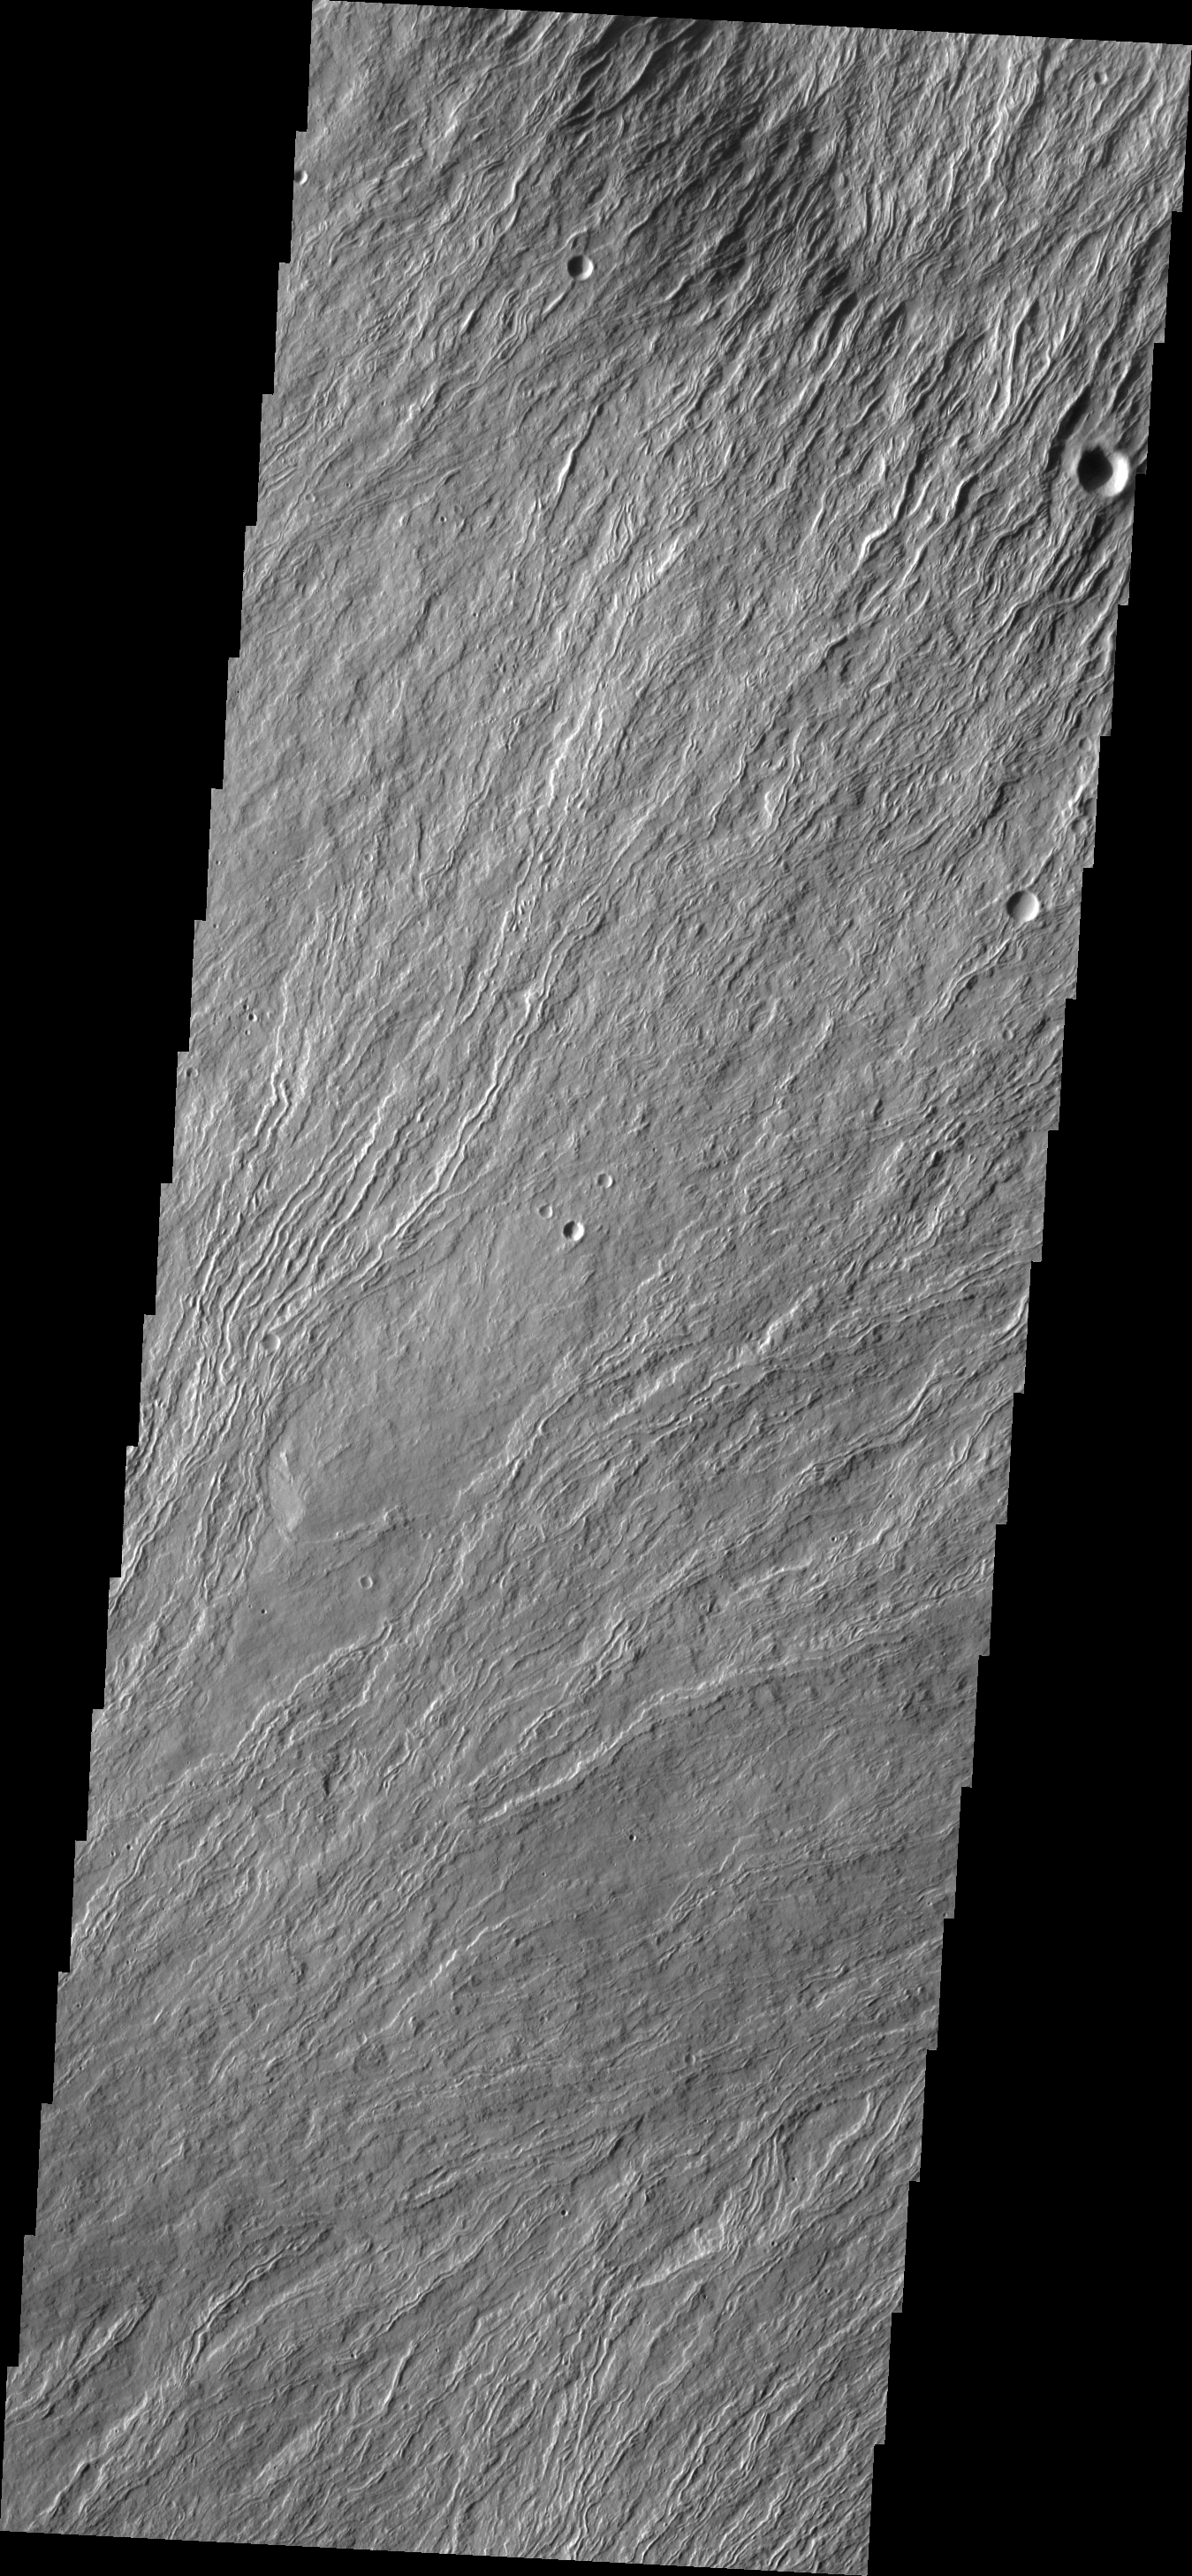

Olympus Mons

This VIS image shows numerous lava flows on the northern flank of Olympus Mons.

Image information: VIS instrument. Latitude 21.3N, Longitude 229.3E. 18 meter/pixel resolution.

Please see the THEMIS Data Citation Note for details on crediting THEMIS images.

Note: this THEMIS visual image has not been radiometrically nor geometrically calibrated for this preliminary release. An empirical correction has been performed to remove instrumental effects. A linear shift has been applied in the cross-track and down-track direction to approximate spacecraft and planetary motion. Fully calibrated and geometrically projected images will be released through the Planetary Data System in accordance with Project policies at a later time.

NASA’s Jet Propulsion Laboratory manages the 2001 Mars Odyssey mission for NASA’s Office of Space Science, Washington, D.C. The Thermal Emission Imaging System (THEMIS) was developed by Arizona State University, Tempe, in collaboration with Raytheon Santa Barbara Remote Sensing. The THEMIS investigation is led by Dr. Philip Christensen at Arizona State University. Lockheed Martin Astronautics, Denver, is the prime contractor for the Odyssey project, and developed and built the orbiter. Mission operations are conducted jointly from Lockheed Martin and from JPL, a division of the California Institute of Technology in Pasadena.

Credit: NASA/JPL/ASU